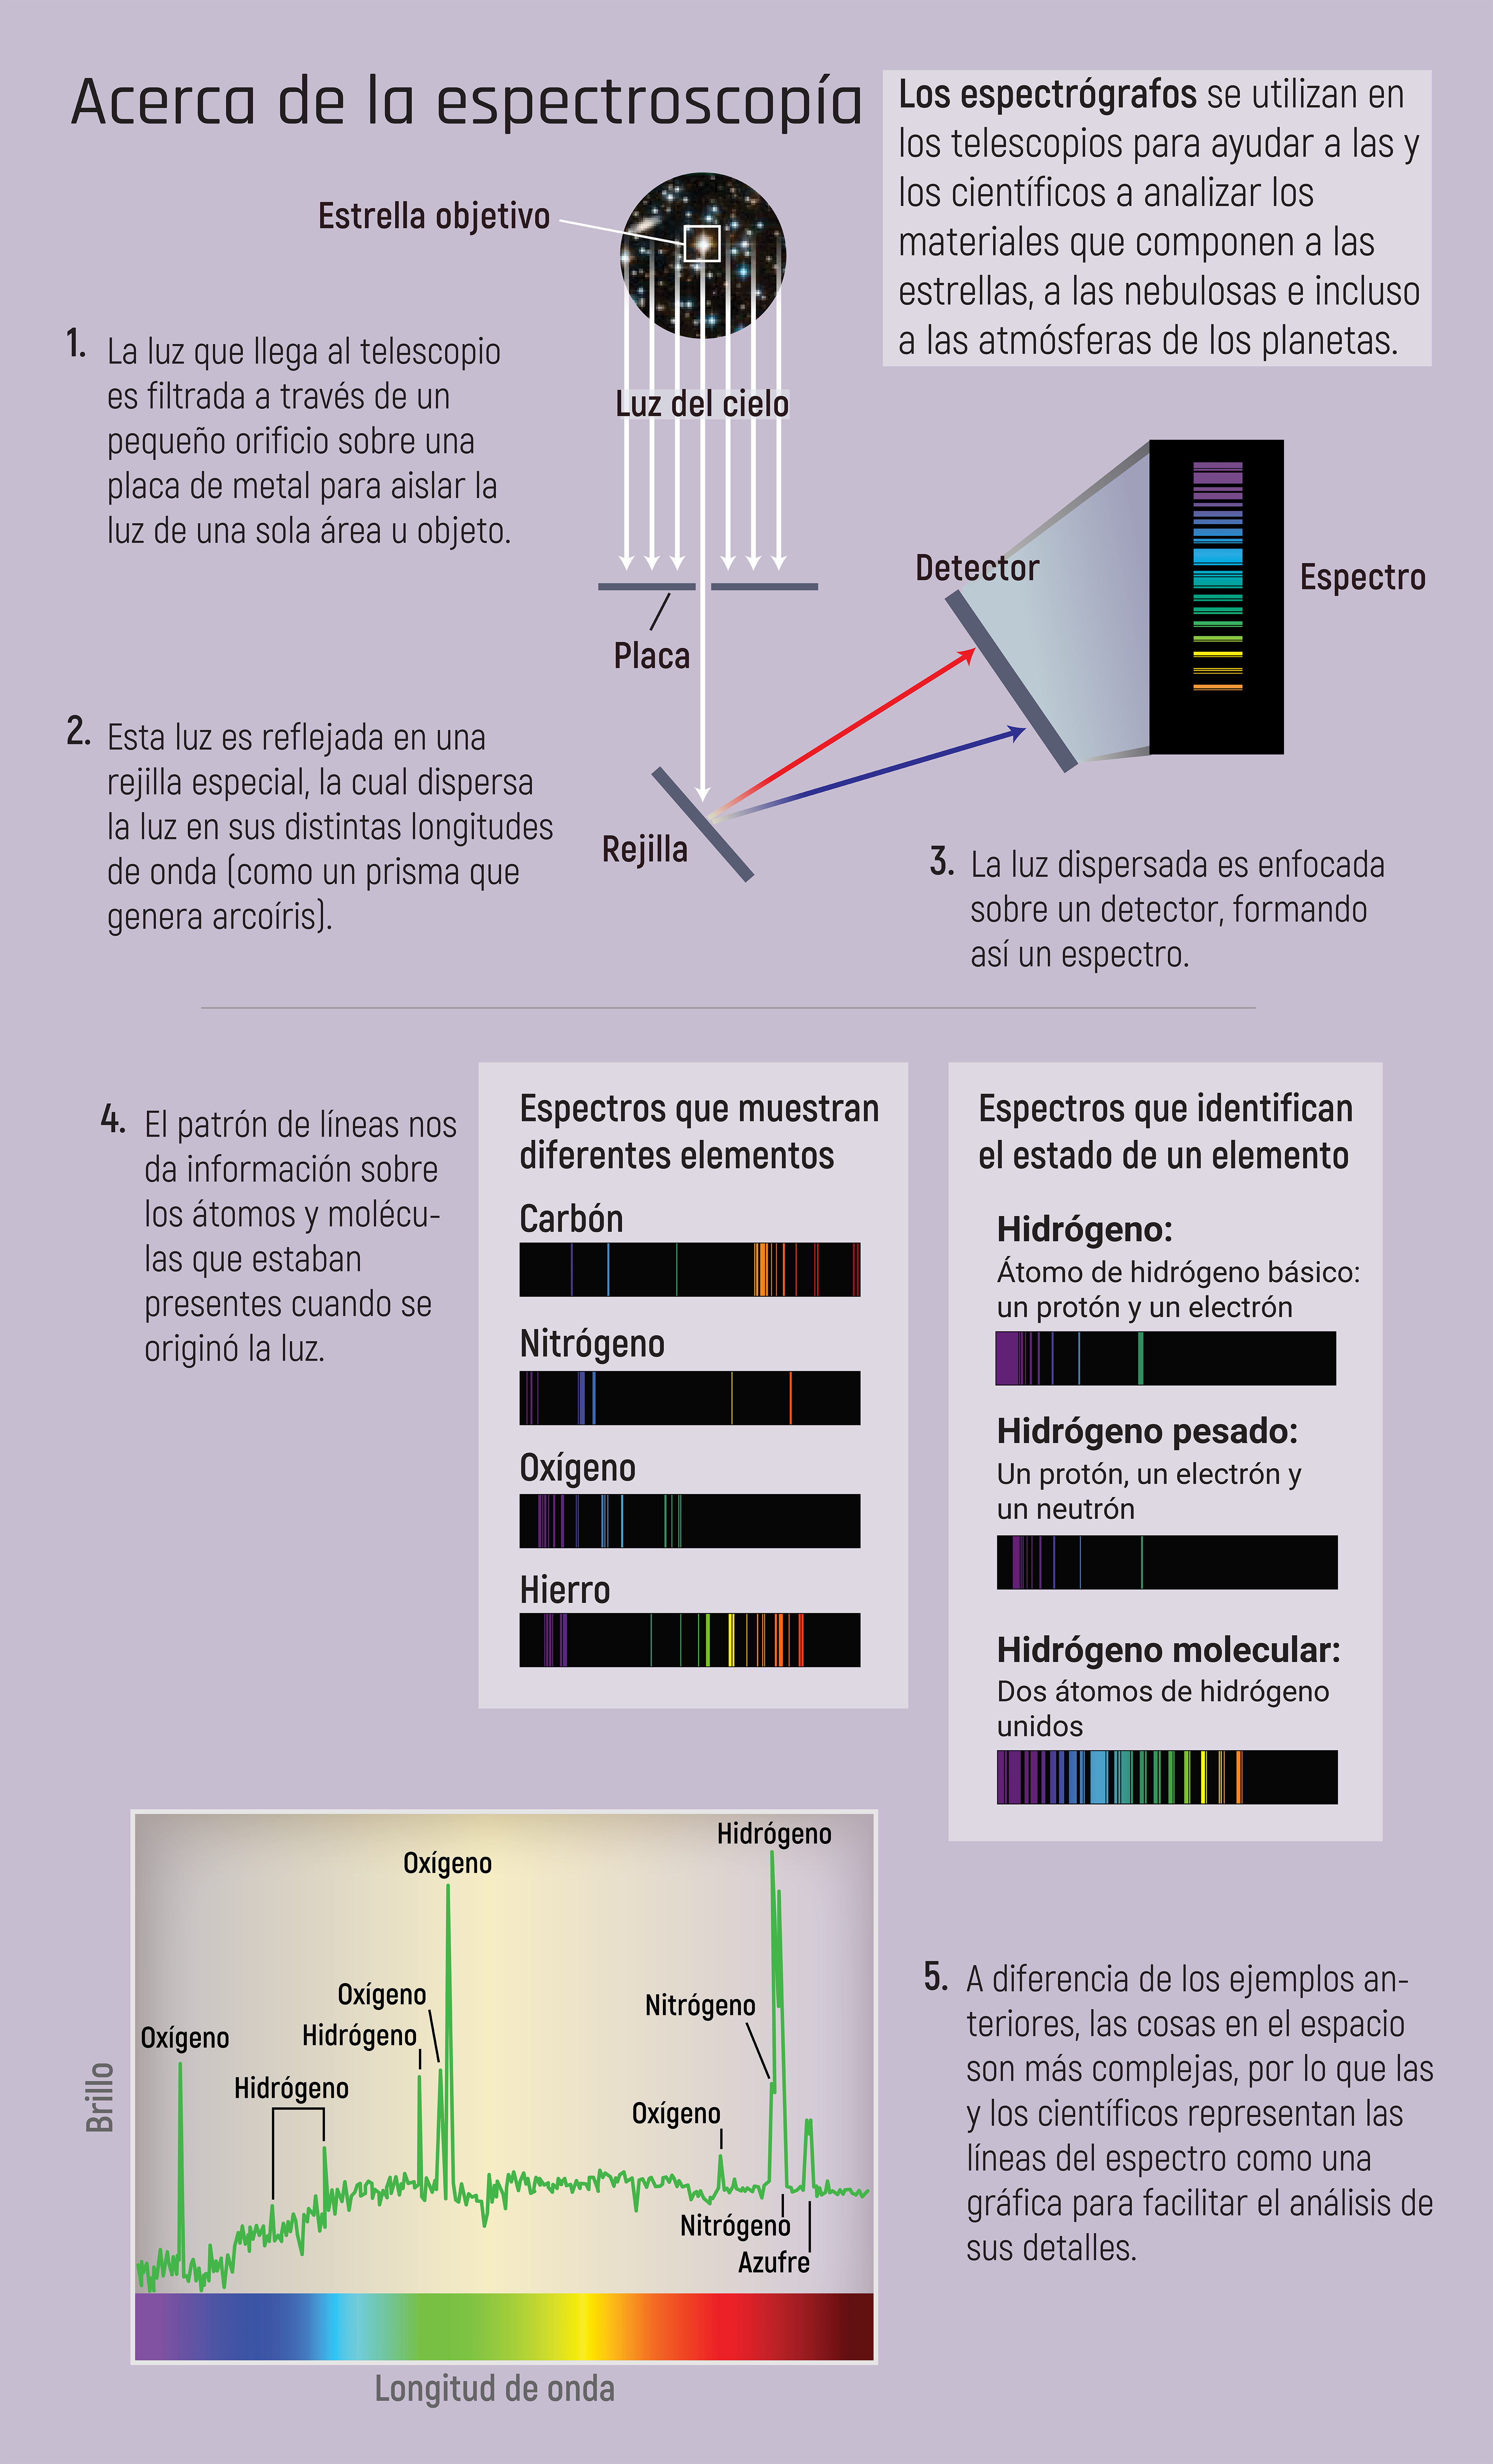

Acerca de la espectroscopía

La espectroscopía es la clave para revelar detalles que no pueden ser descubiertos a través de una simple imagen.

Los telescopios astronómicos son famosos por las imágenes que capturan con sus cámaras, pero a menudo también dependen de los instrumentos llamados espectrógrafos. Los espectrógrafos, a veces llamados espectroscopios o espectrómetros, no producen imágenes hermosas; sus datos son expresados como una línea irregular en una gráfica. Parece que no producen mucho, pero así es como telescopios como Webb revelarán detalles de las atmósferas en otros planetas, la composición de las estrellas, el movimiento de las galaxias y mucho más.

Un espectrógrafo descompone la luz de un solo objeto en los colores que la componen, de la misma manera que un prisma dispersa la luz blanca en un arcoíris, permitiendo a las y los científicos analizar la luz y descubrir las propiedades del objeto que la emite.

Credit: Image: NASA, ESA, CSA, Stephanie Smith (STScI), Christine Klicka (STScI)